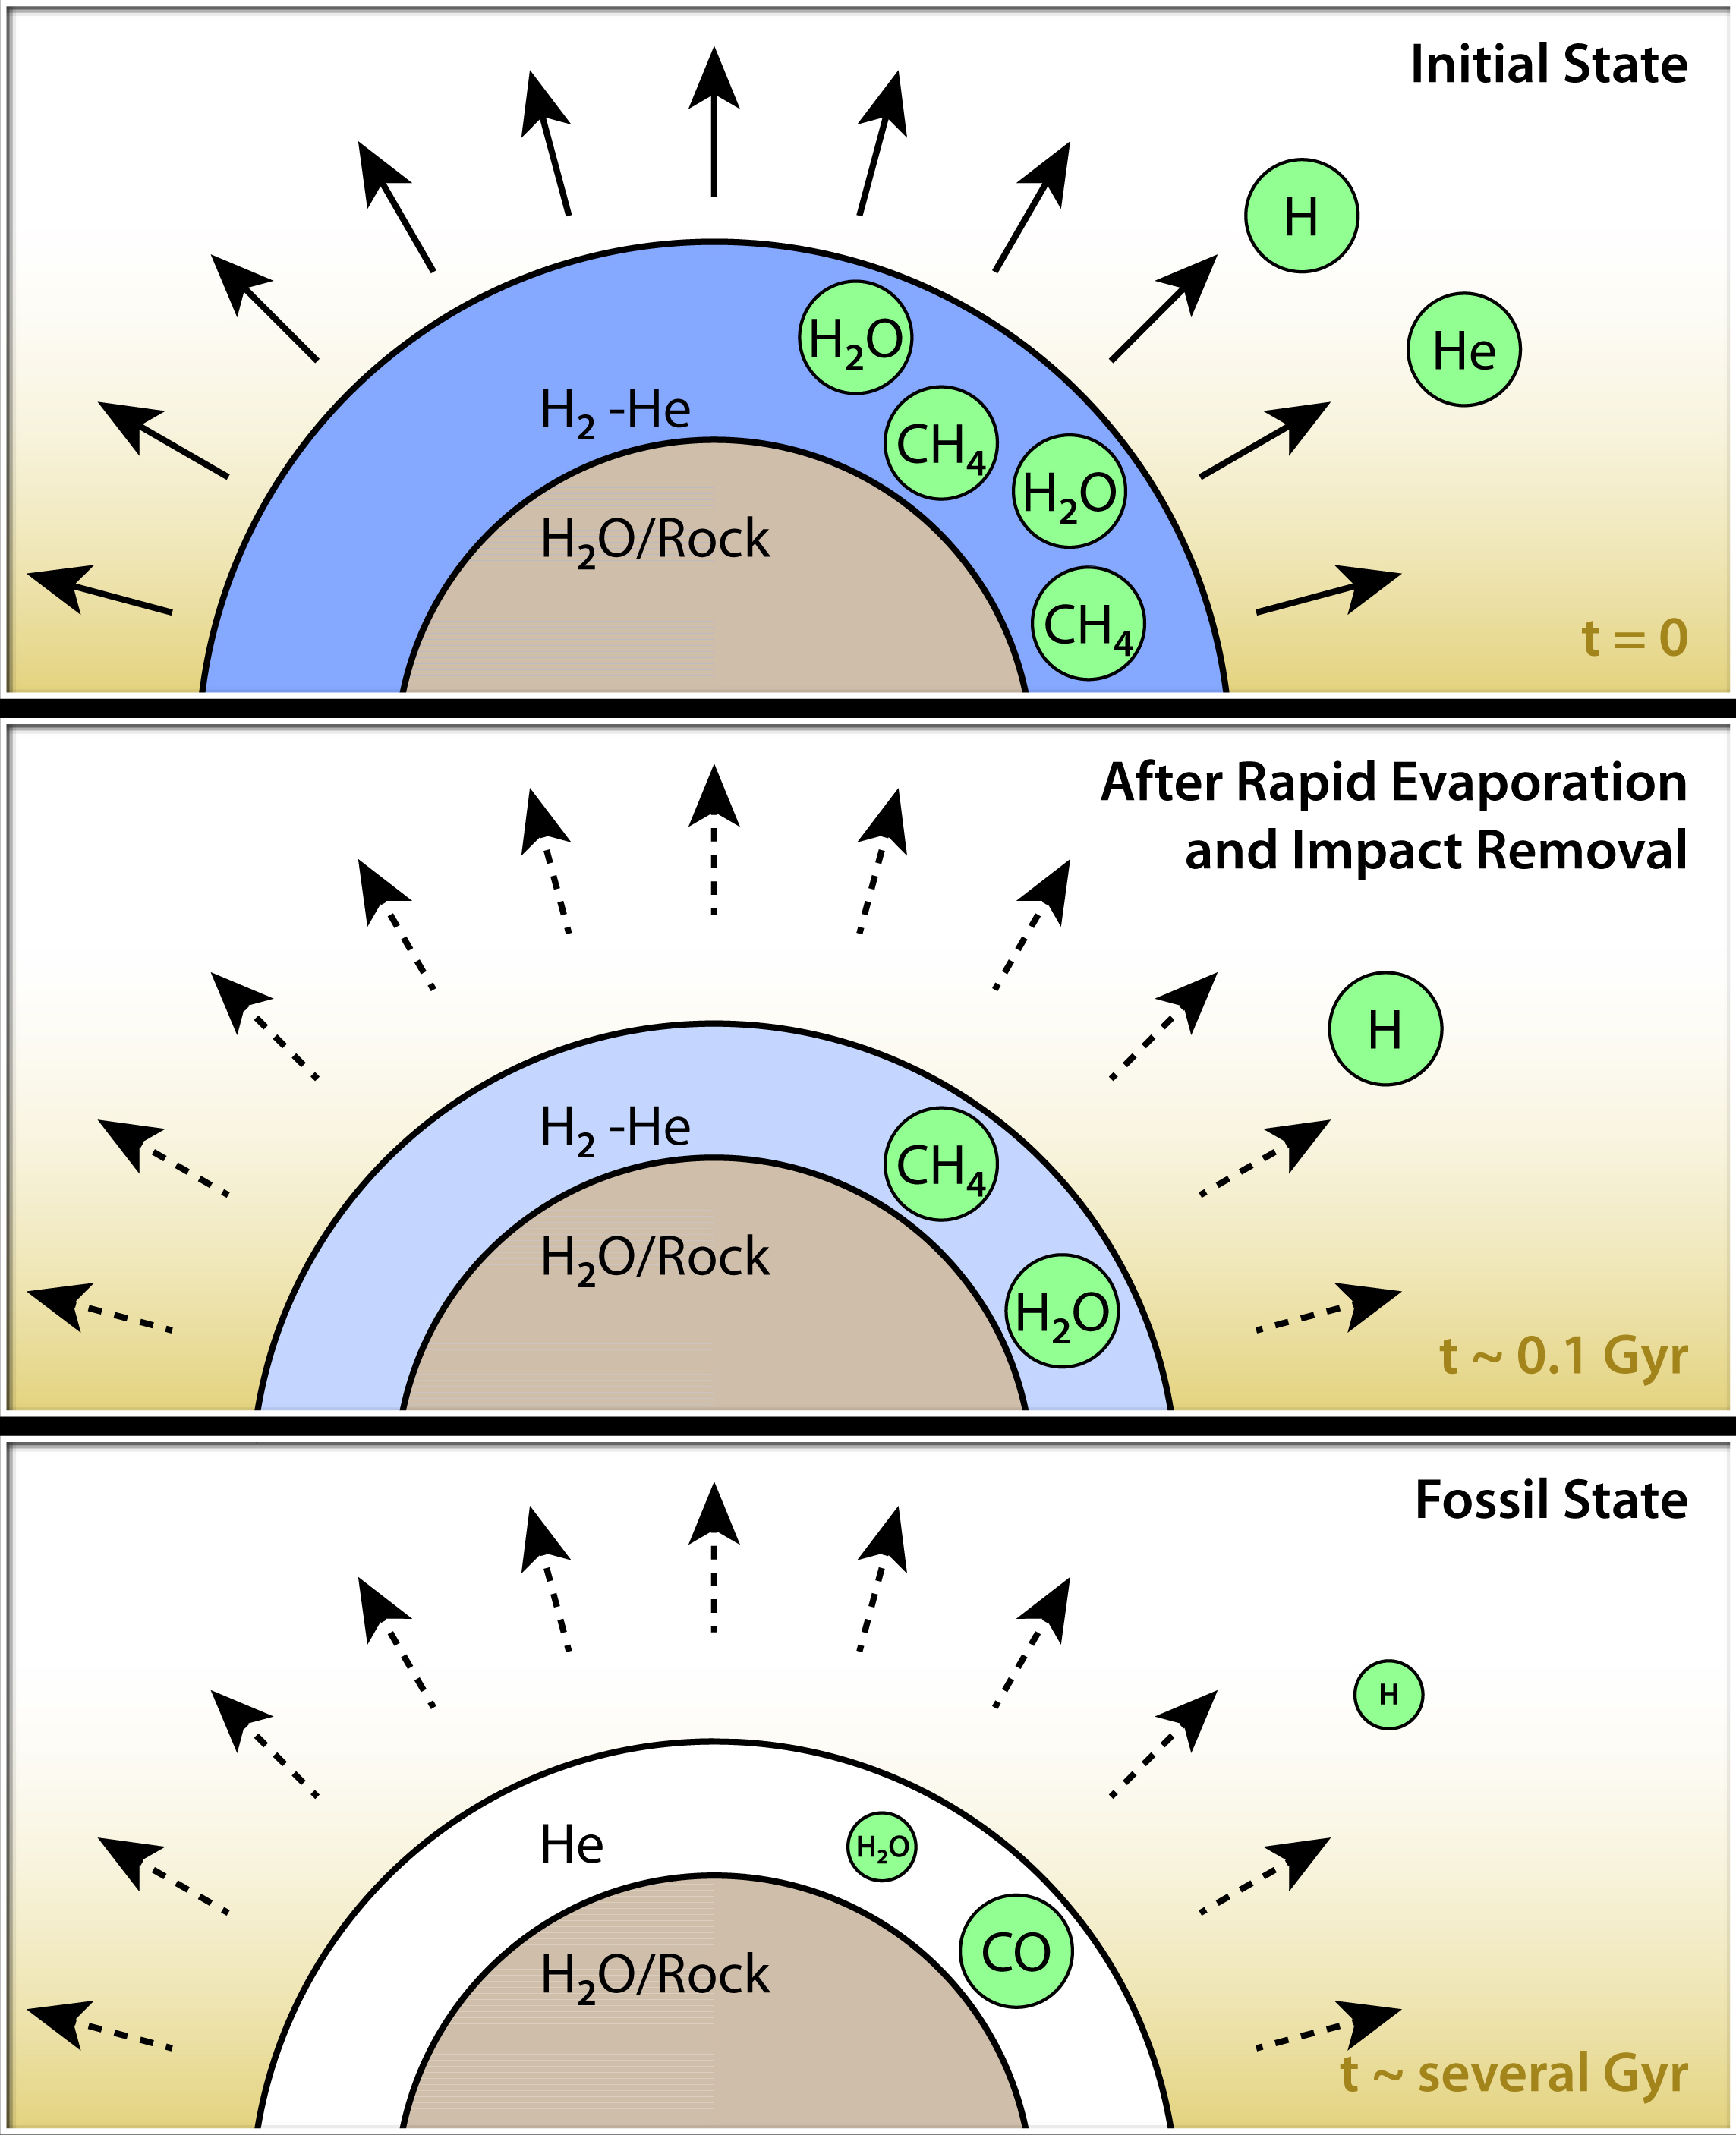

How to Make a Helium Atmosphere

This diagram illustrates how hypothetical helium atmospheres might form. These would be on planets about the mass of Neptune, or smaller, which orbit tightly to their stars, whipping around in just days. They are thought to have cores of water or rock, surrounded by thick atmospheres of gas. Radiation from their nearby stars would boil off hydrogen and helium, but because hydrogen is lighter, more hydrogen would escape. It's also possible that planetary bodies, such as asteroids, could impact the planet, sending hydrogen out into space. Over time, the atmospheres would become enriched in helium.

With less hydrogen in the planets' atmospheres, the concentration of methane and water would go down. Both water and methane consist in part of hydrogen. Eventually, billions of years later (a "Gyr" equals one billion years), the abundances of the water and methane would be greatly reduced. Since hydrogen would not be abundant, the carbon would be forced to pair with oxygen, forming carbon monoxide.

NASA's Spitzer Space Telescope observed a proposed helium planet, GJ 436b, with these traits: it lacks methane, and appears to contain carbon monoxide. Future observations are needed to detect helium itself in the atmospheres of these planets, and confirm this theory.

Credit: NASA/JPL-Caltech